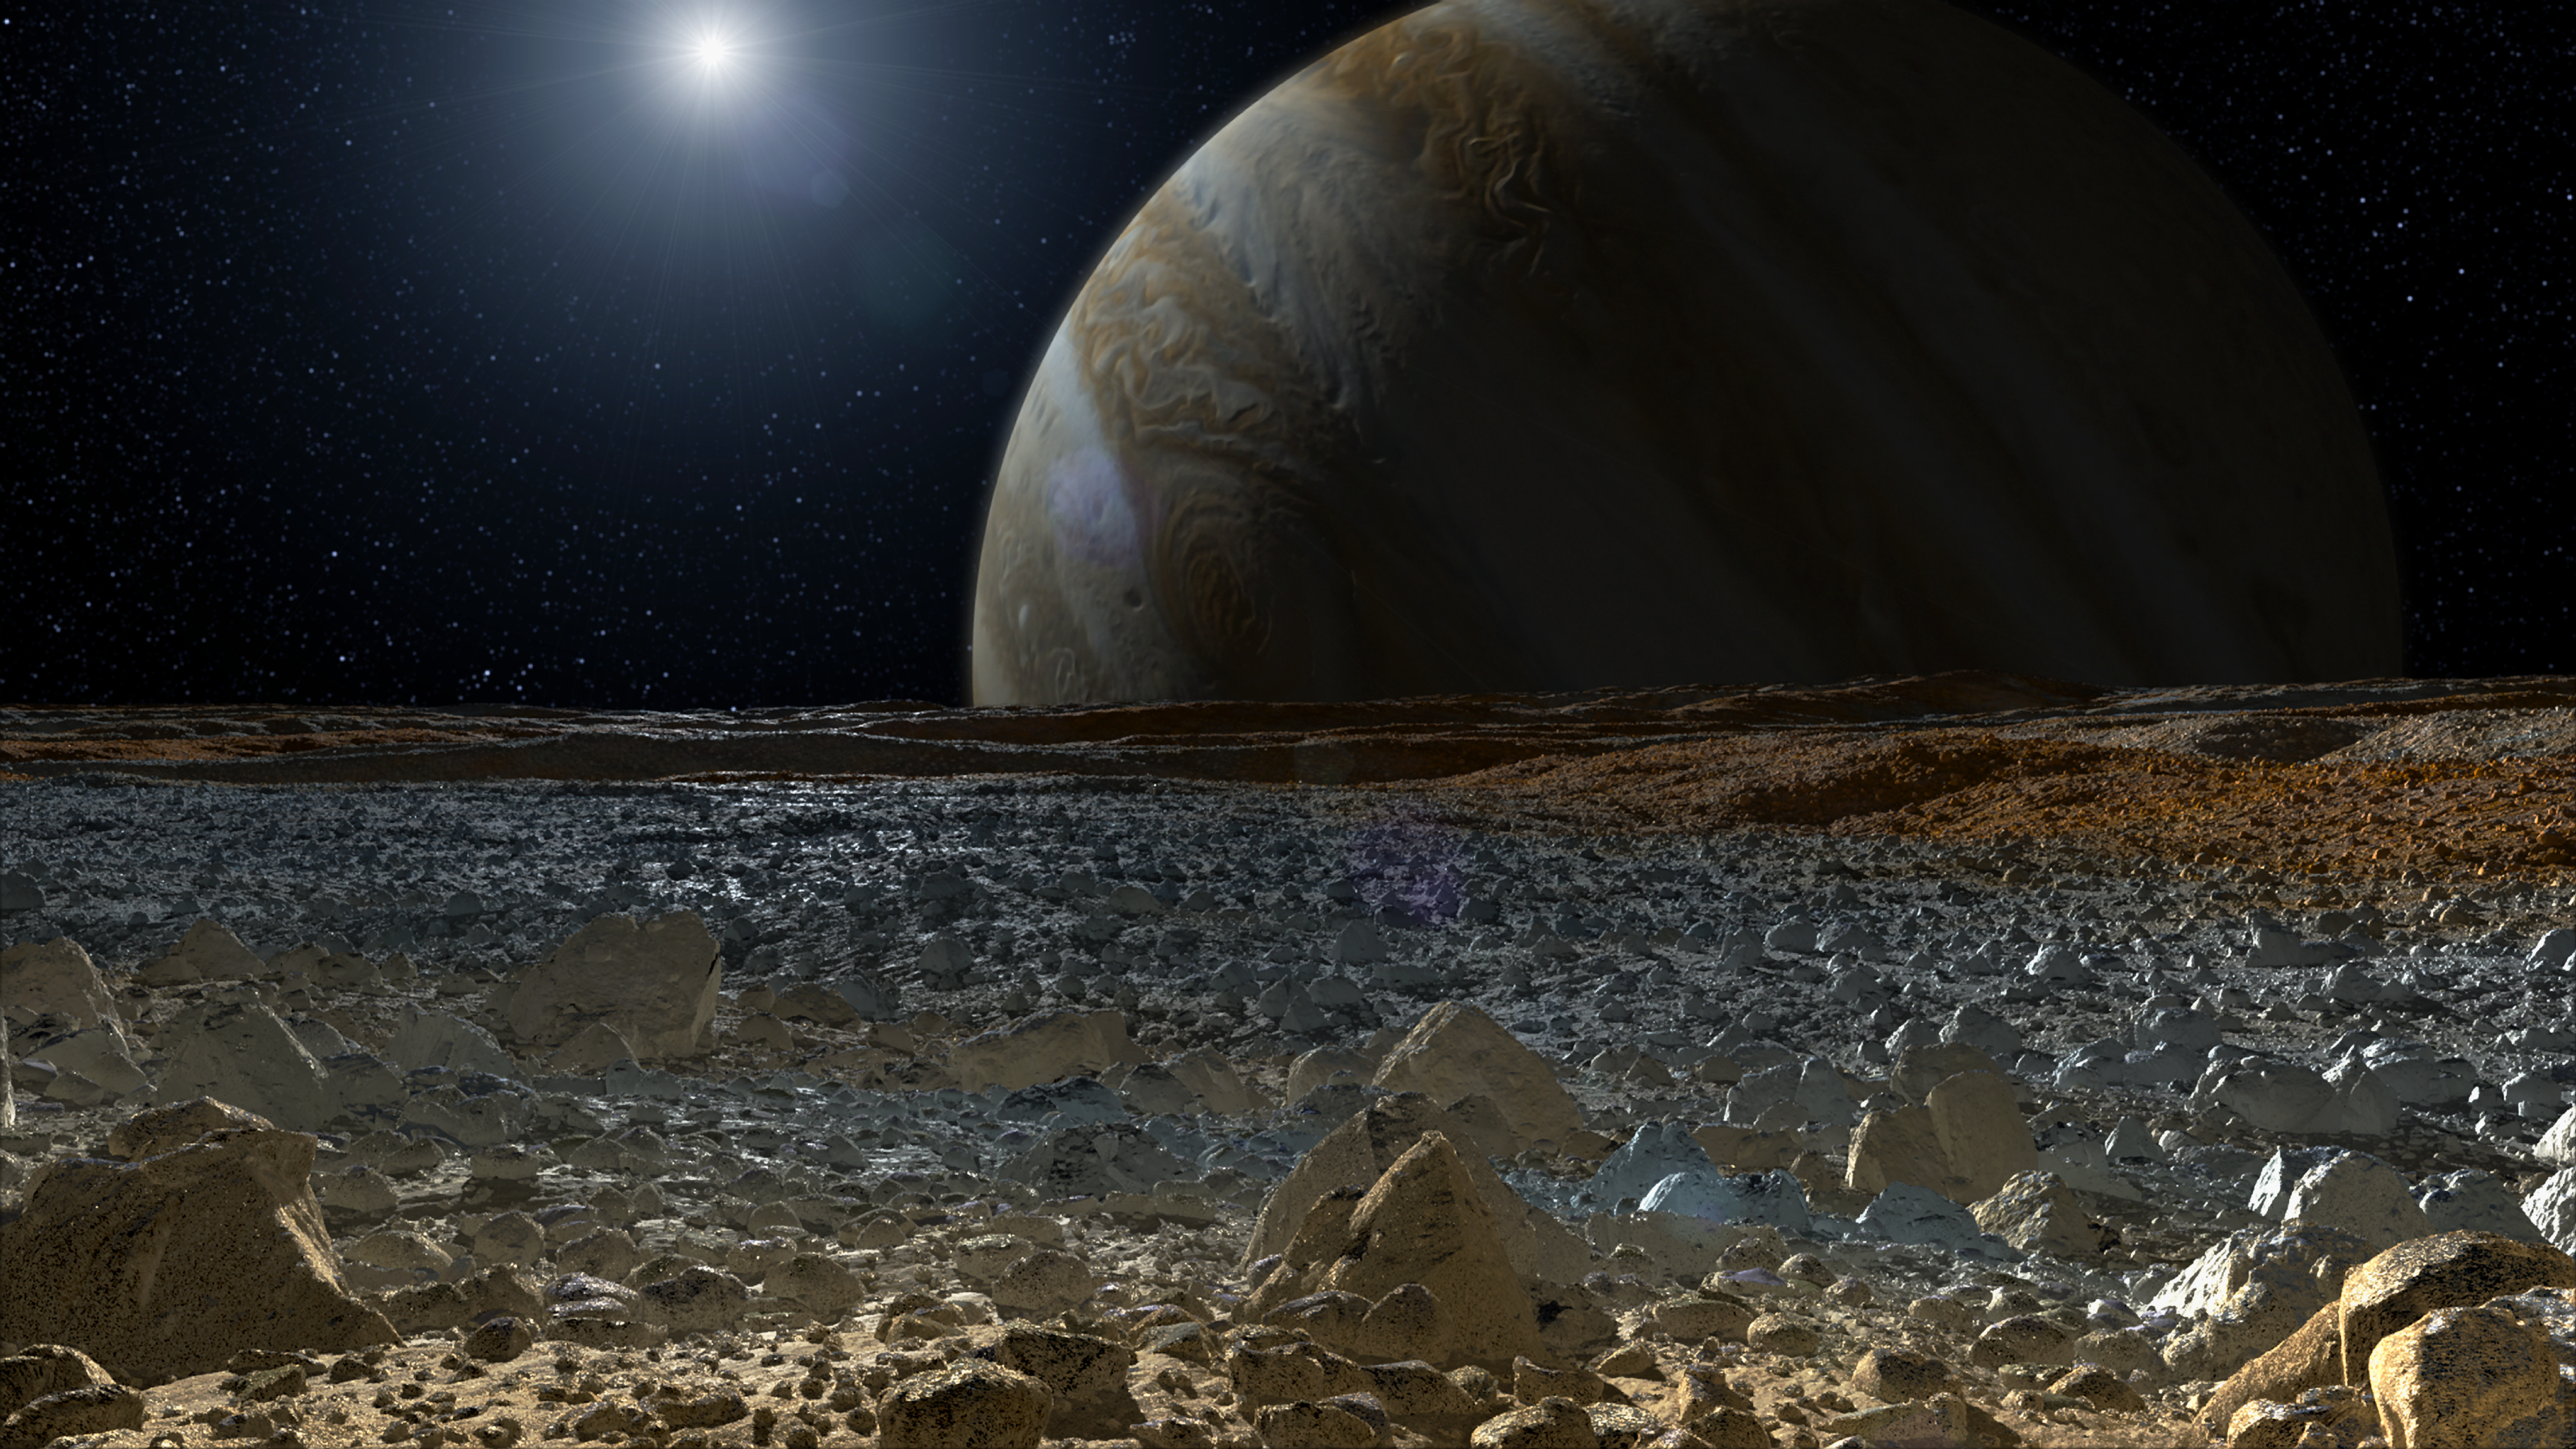

Simulated View from Europa’s Surface (Artist’s Concept)

This artist’s concept shows a simulated view from the surface of Jupiter’s moon Europa. Europa’s potentially rough, icy surface, tinged with reddish areas that scientists hope to learn more about, can be seen in the foreground. The giant planet Jupiter looms over the horizon.

This work was conducted with Europa study funds from NASA’s Science Mission Directorate, Washington, D.C. JPL is a division of the California Institute of Technology, Pasadena.

Credit: NASA/JPL-Caltech